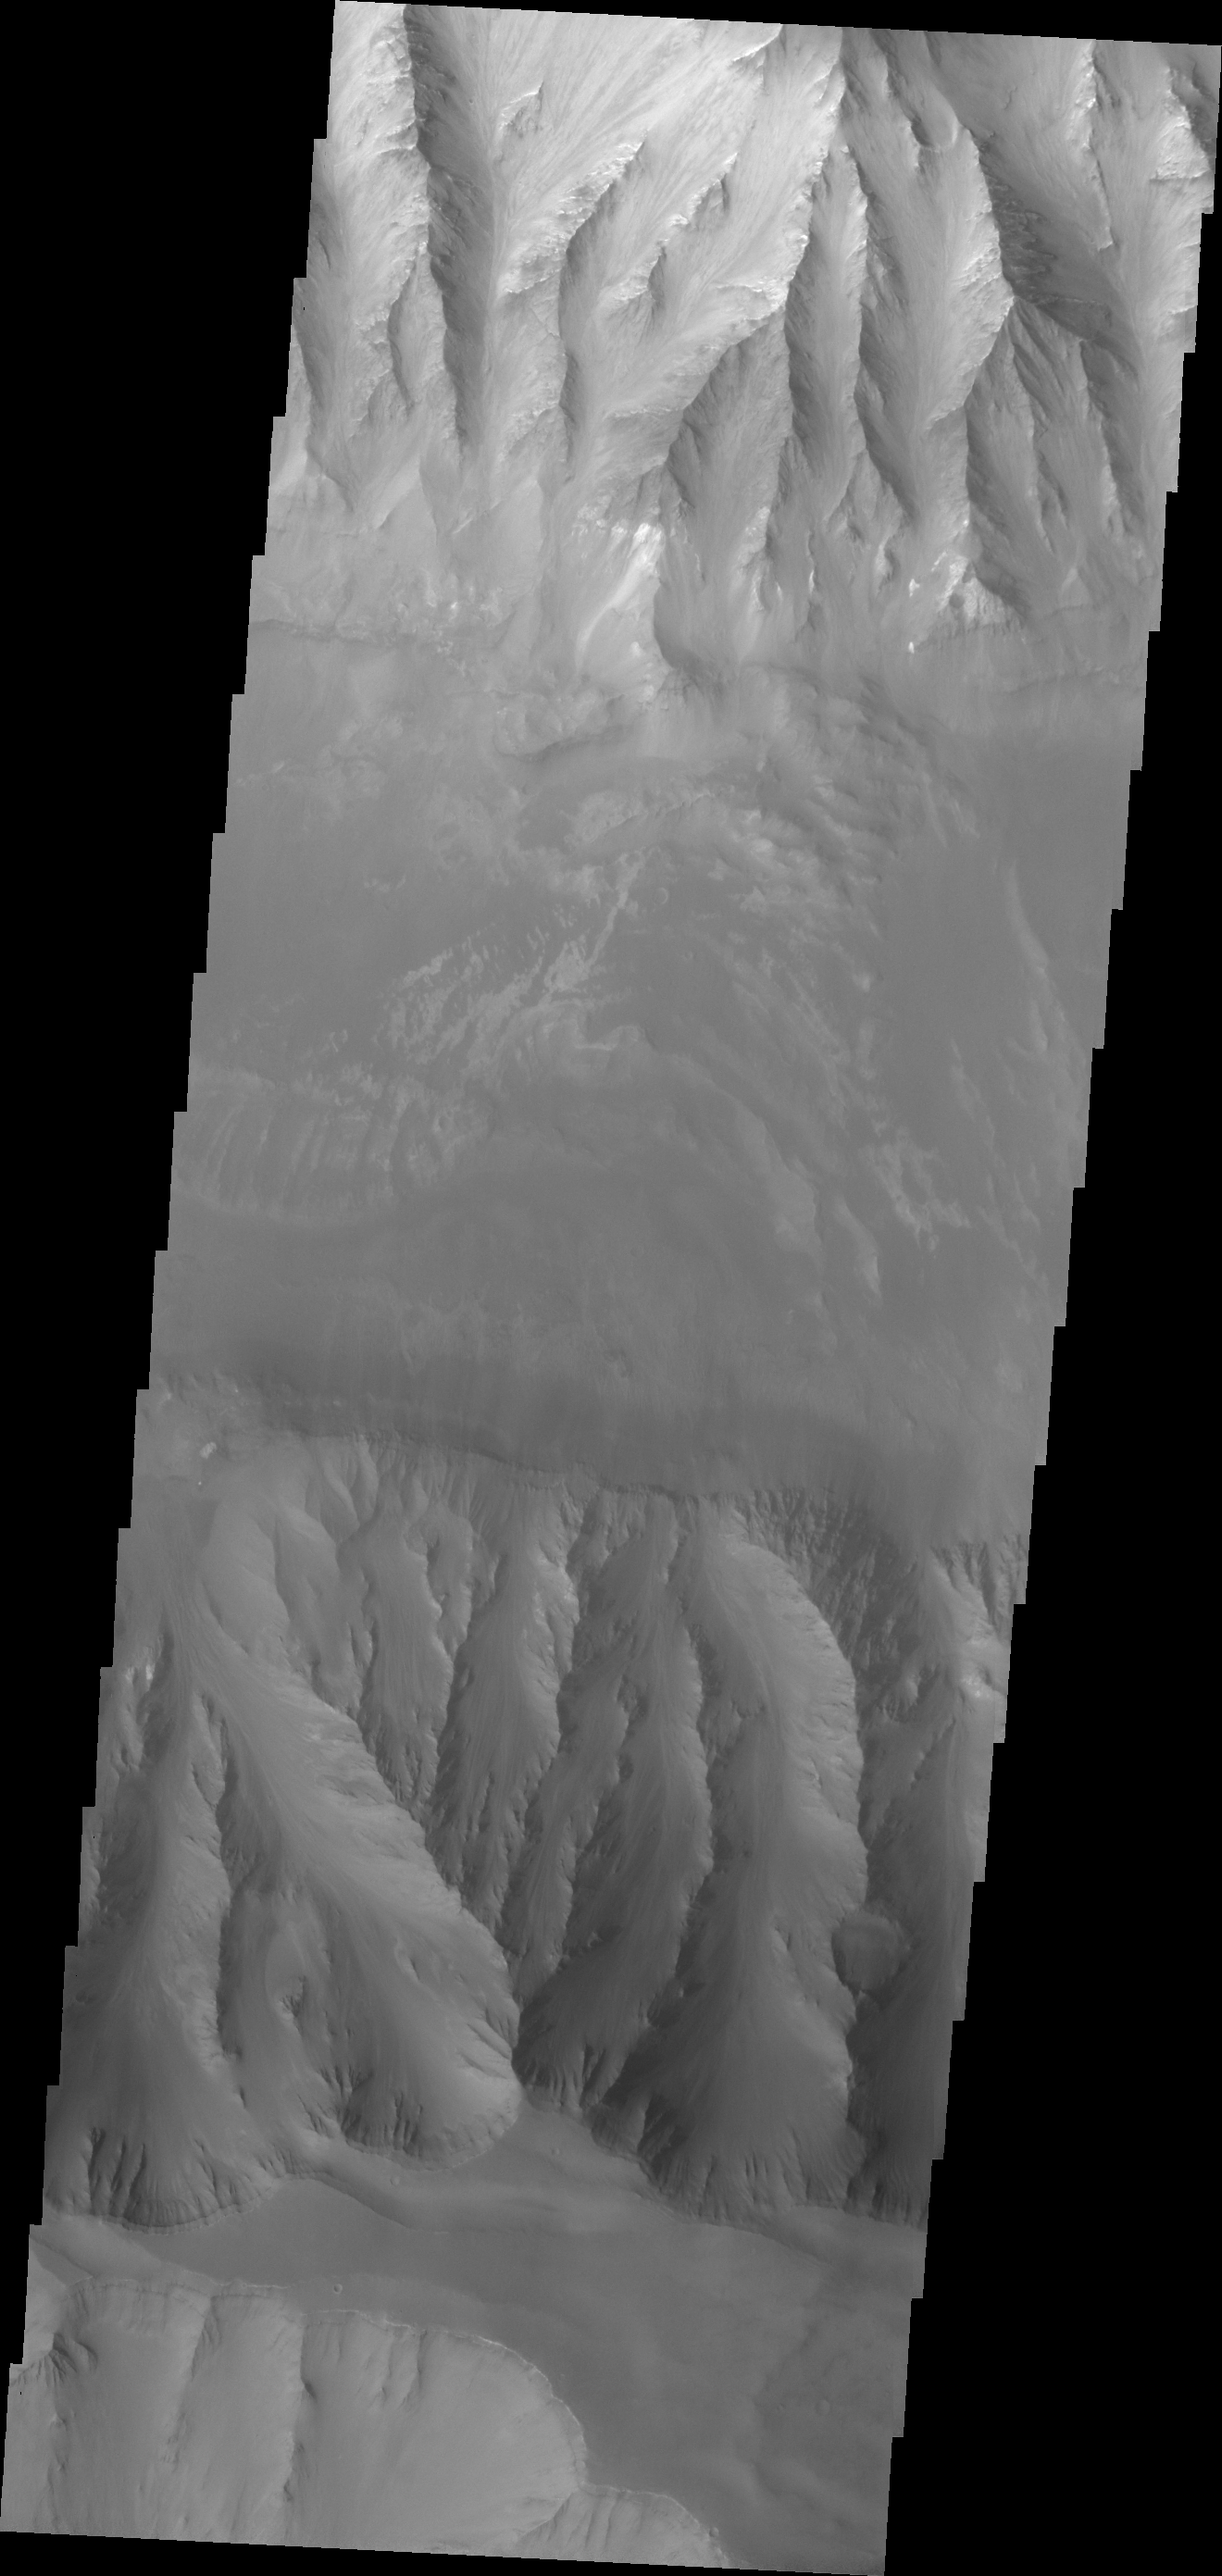

Coprates Chasma

This VIS image shows the eastern part of Coprates Chasma.

Credit: NASA/JPL-Caltech/ASU